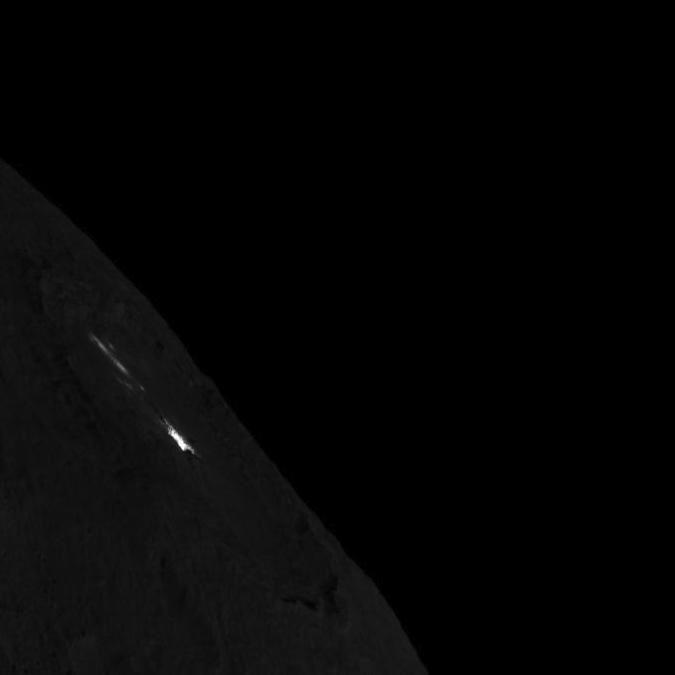

Occator Crater on Ceres’ Limb — Short Exposure

This image was obtained by NASA’s Dawn spacecraft on August 14, 2018 from an altitude of about 1149 miles (1849 kilometers).

The center of Occator Crater seen near the limb is located at about 19.8 degrees north latitude and 239.3 degrees east longitude.

Dawn’s mission is managed by JPL for NASA’s Science Mission Directorate in Washington. Dawn is a project of the directorates Discovery Program, managed by NASA’s Marshall Space Flight Center in Huntsville, Alabama. JPL is responsible for overall Dawn mission science. Orbital ATK Inc., in Dulles, Virginia, designed and built the spacecraft. The German Aerospace Center, Max Planck Institute for Solar System Research, Italian Space Agency and Italian National Astrophysical Institute are international partners on the mission team.

Credit: NASA/JPL-Caltech/UCLA/MPS/DLR/IDA